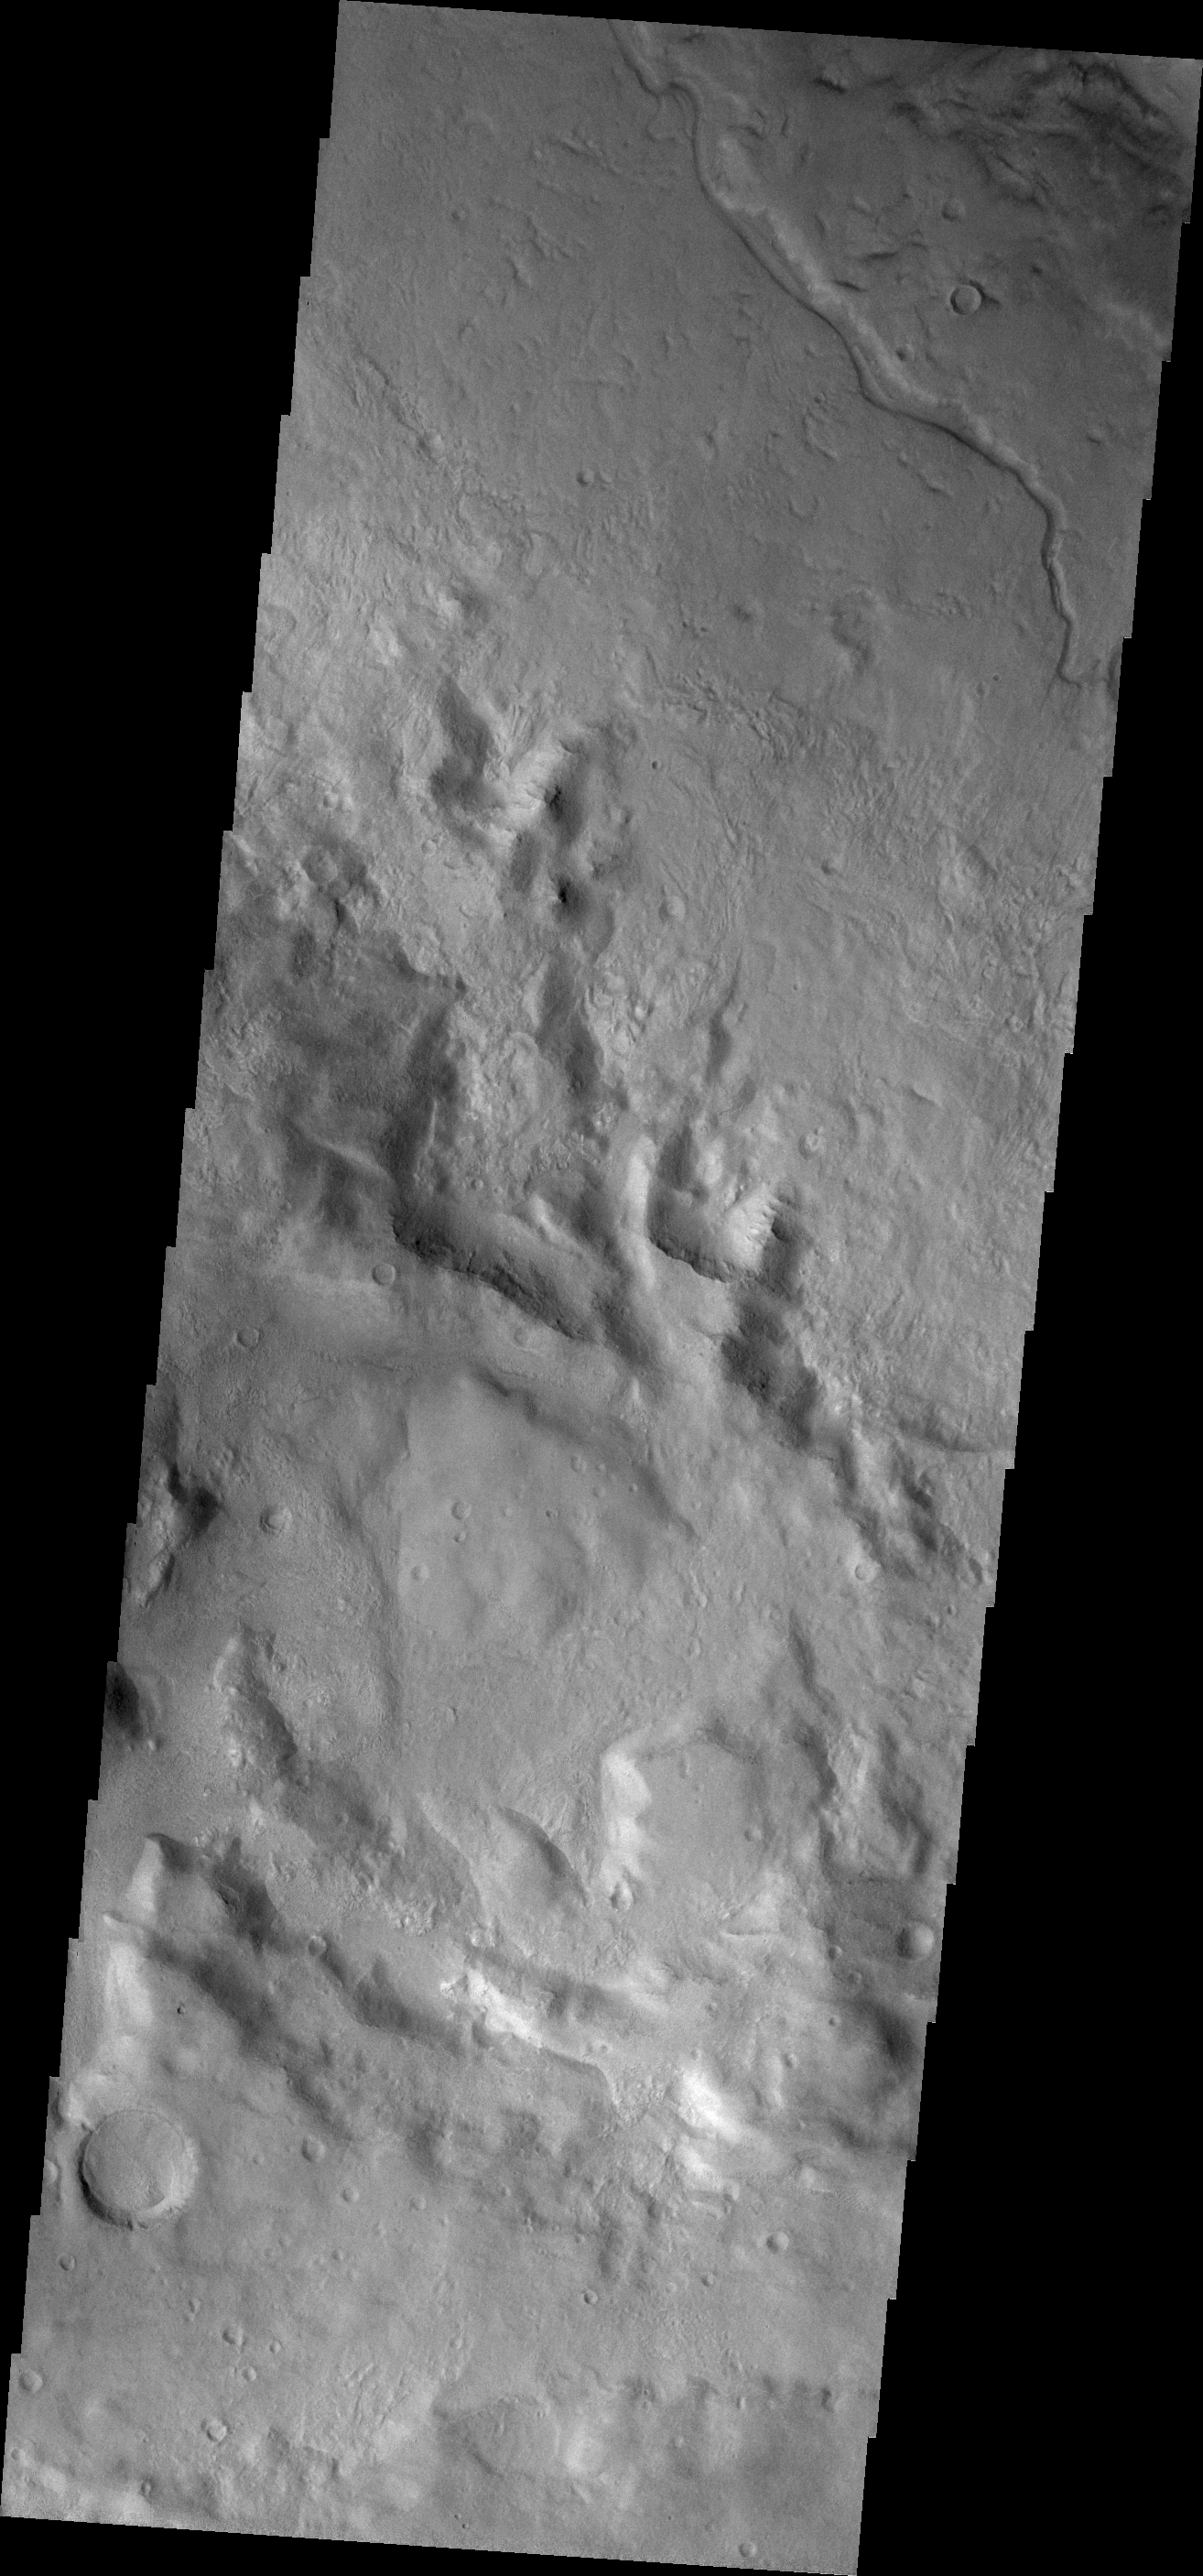

Channel

The small channel in today’s VIS image is located on the floor of Newton Crater.

Credit: NASA/JPL/ASU